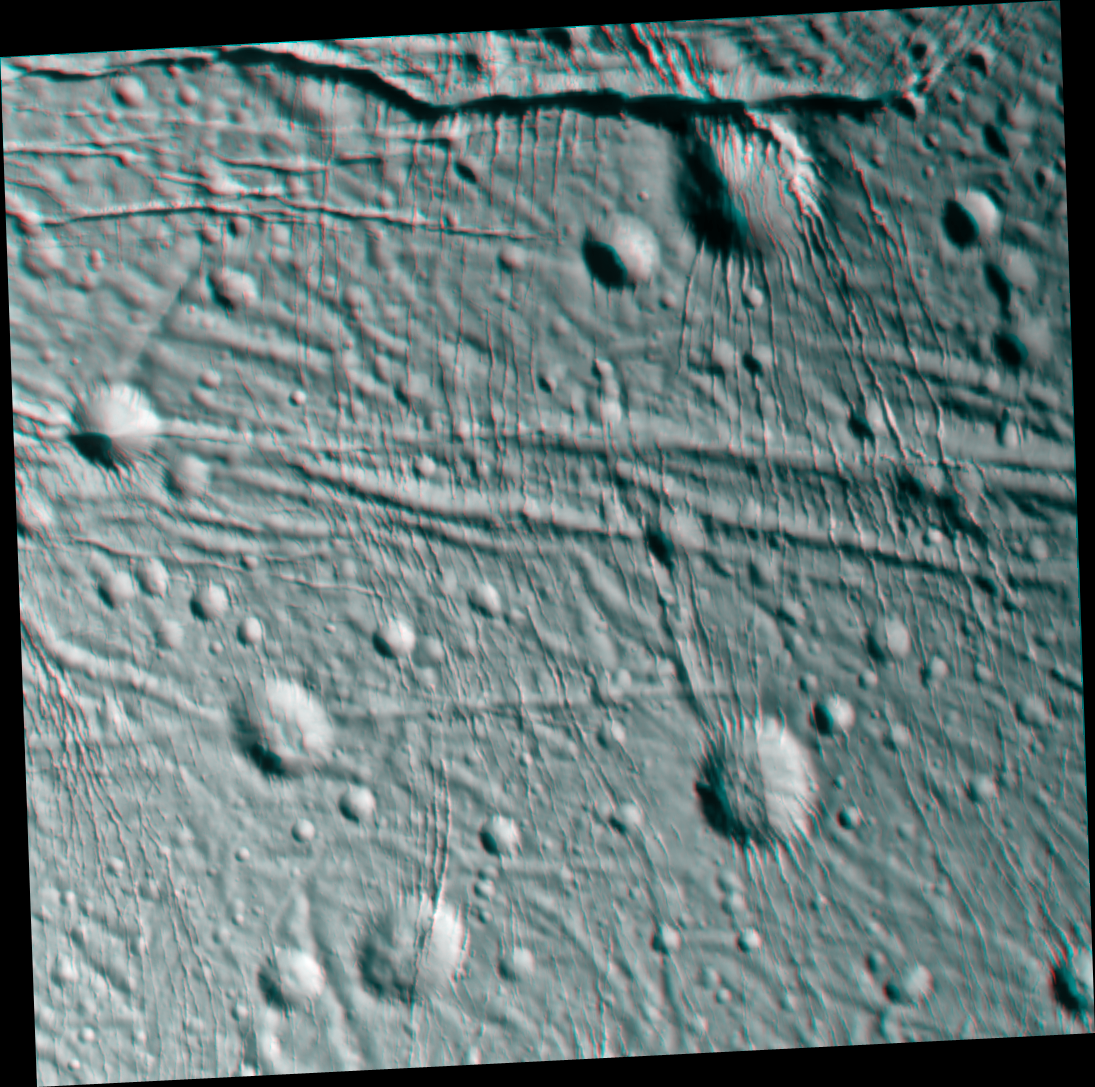

Sliced-up Craters (3-D)

During its very close flyby of Enceladus on March 9, 2005, Cassini took images of parts of the icy moon from different viewing angles, allowing the construction of stereo views. These “3-D” views, such as the one presented here, are helpful in interpreting the complex topography of this intriguing little world.

This scene is an icy landscape that has been scored by tectonic forces. Many of the craters in this terrain have been heavily modified, such as the 10-kilometer-wide (6-mile-wide) crater near upper right that has prominent north-south fracturing along its northeastern slope.

The anaglyph has been rotated so that north on Enceladus is up.

The images for this anaglyph were taken in visible light with the narrow angle camera, at distances from Enceladus ranging from about 26,800 kilometers (16,700 miles, red-colored image) to 11,900 kilometers (7,400 miles, blue-colored image) and at a Sun-Enceladus-spacecraft, or phase, angle ranging from 46 to 44 degrees. Pixel scale in the red image was 160 meters (525 feet) per pixel. Scale in the blue image was 70 meters (230 feet) per pixel.

A separate, non-stereo version of the scene, showing only the red image, is also available (see PIA06217). The images have been contrast-enhanced to aid visibility.

The Cassini-Huygens mission is a cooperative project of NASA, the European Space Agency and the Italian Space Agency. The Jet Propulsion Laboratory, a division of the California Institute of Technology in Pasadena, manages the mission for NASA’s Science Mission Directorate, Washington, D.C. The Cassini orbiter and its two onboard cameras were designed, developed and assembled at JPL. The imaging team is based at the Space Science Institute, Boulder, Colo.

Credit: NASA/JPL/Space Science Institute